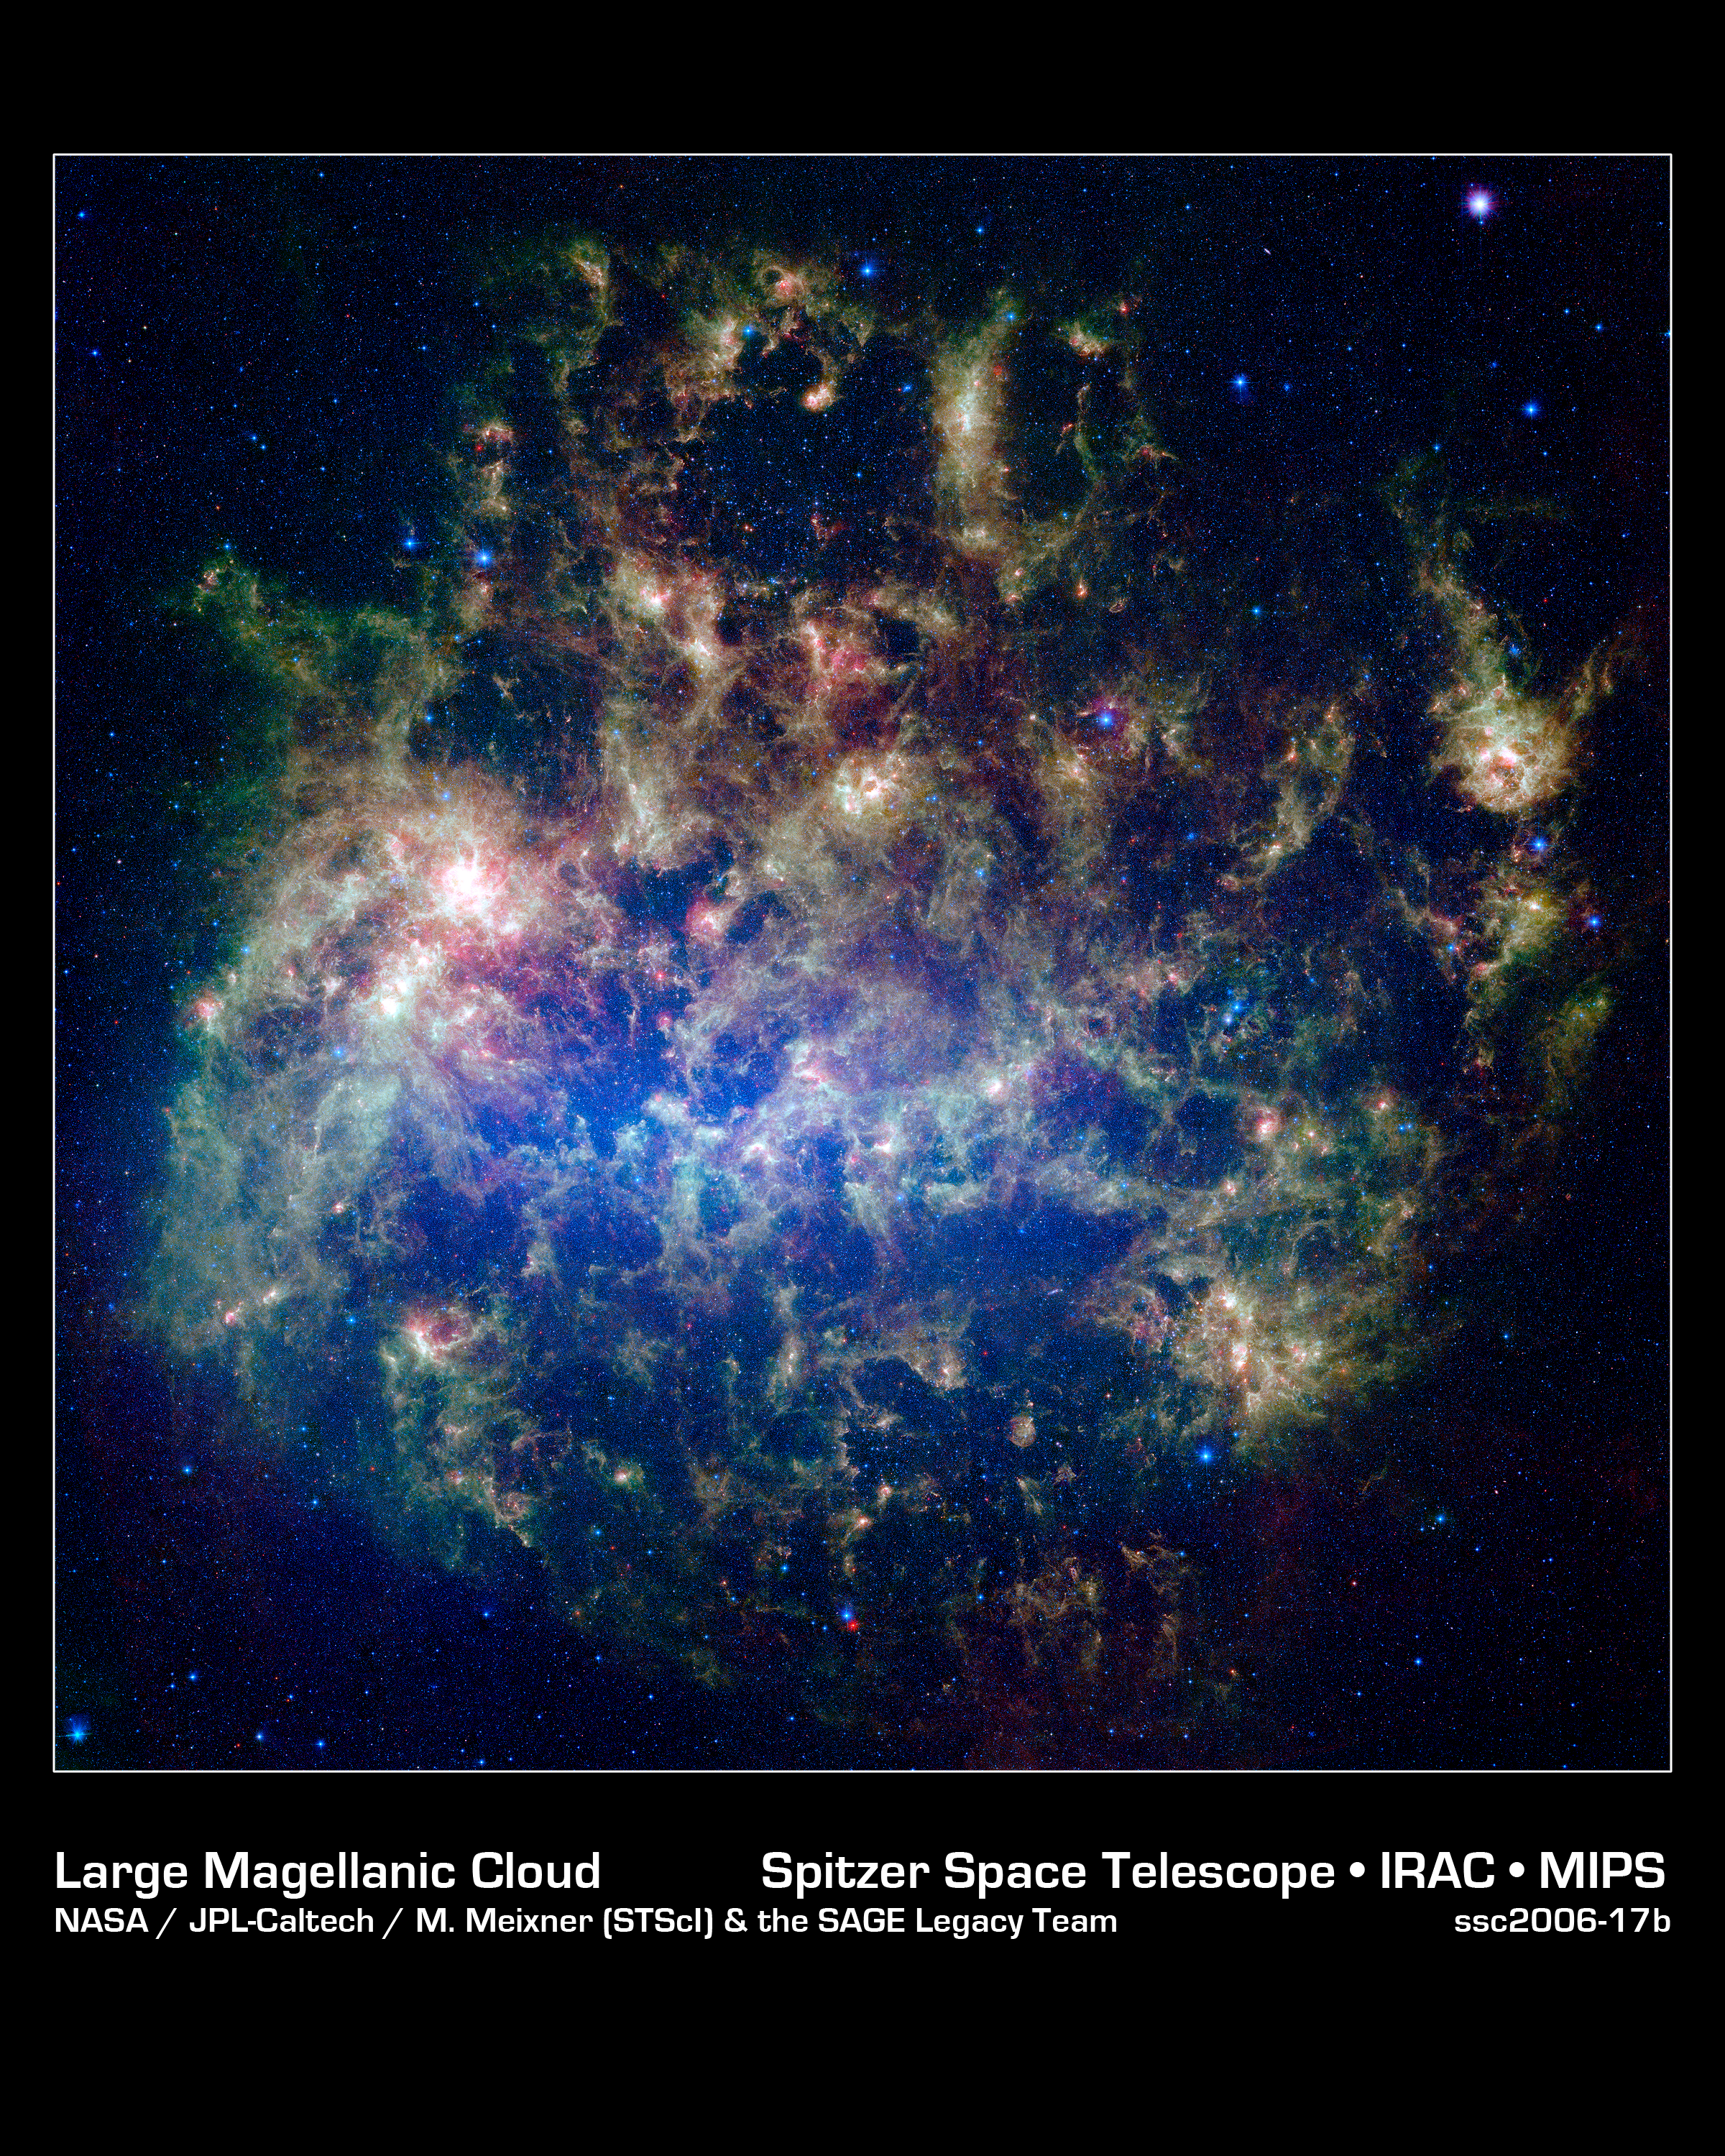

What's Old Is New in the Large Magellanic Cloud

This vibrant image from NASA's Spitzer Space Telescope shows the Large Magellanic Cloud, a satellite galaxy to our own Milky Way galaxy.

The infrared image, a mosaic of 300,000 individual tiles, offers astronomers a unique chance to study the lifecycle of stars and dust in a single galaxy. Nearly one million objects are revealed for the first time in this Spitzer view, which represents about a 1,000-fold improvement in sensitivity over previous space-based missions. Most of the new objects are dusty stars of various ages populating the Large Magellanic Cloud; the rest are thought to be background galaxies.

The blue color in the picture, seen most prominently in the central bar, represents starlight from older stars. The chaotic, bright regions outside this bar are filled with hot, massive stars buried in thick blankets of dust. The red color around these bright regions is from dust heated by stars, while the red dots scattered throughout the picture are either dusty, old stars or more distant galaxies. The greenish clouds contain cooler interstellar gas and molecular-sized dust grains illuminated by ambient starlight.

Astronomers say this image allows them to quantify the process by which space dust the same stuff that makes up planets and even people is recycled in a galaxy. The picture shows dust at its three main cosmic hangouts: around the young stars, where it is being consumed (red-tinted, bright clouds); scattered about in the space between stars (greenish clouds); and in expelled shells of material from old stars (randomly-spaced red dots).

The Large Magellanic Cloud, located 160,000 light-years from Earth, is one of a handful of dwarf galaxies that orbit our own Milky Way. It is approximately one-third as wide as the Milky Way, and, if it could be seen in its entirety, would cover the same amount of sky as a grid of about 480 full moons. About one-third of the entire galaxy can be seen in the Spitzer image.

This picture is a composite of infrared light captured by Spitzer. Light with wavelengths of 3.6 (blue) and 8 (green) microns was captured by the telescope's infrared array camera; 24-micron light (red) was detected by the multiband imaging photometer.

Credit: NASA/JPL-Caltech/M. Meixner (STScI) & the SAGE Legacy Team